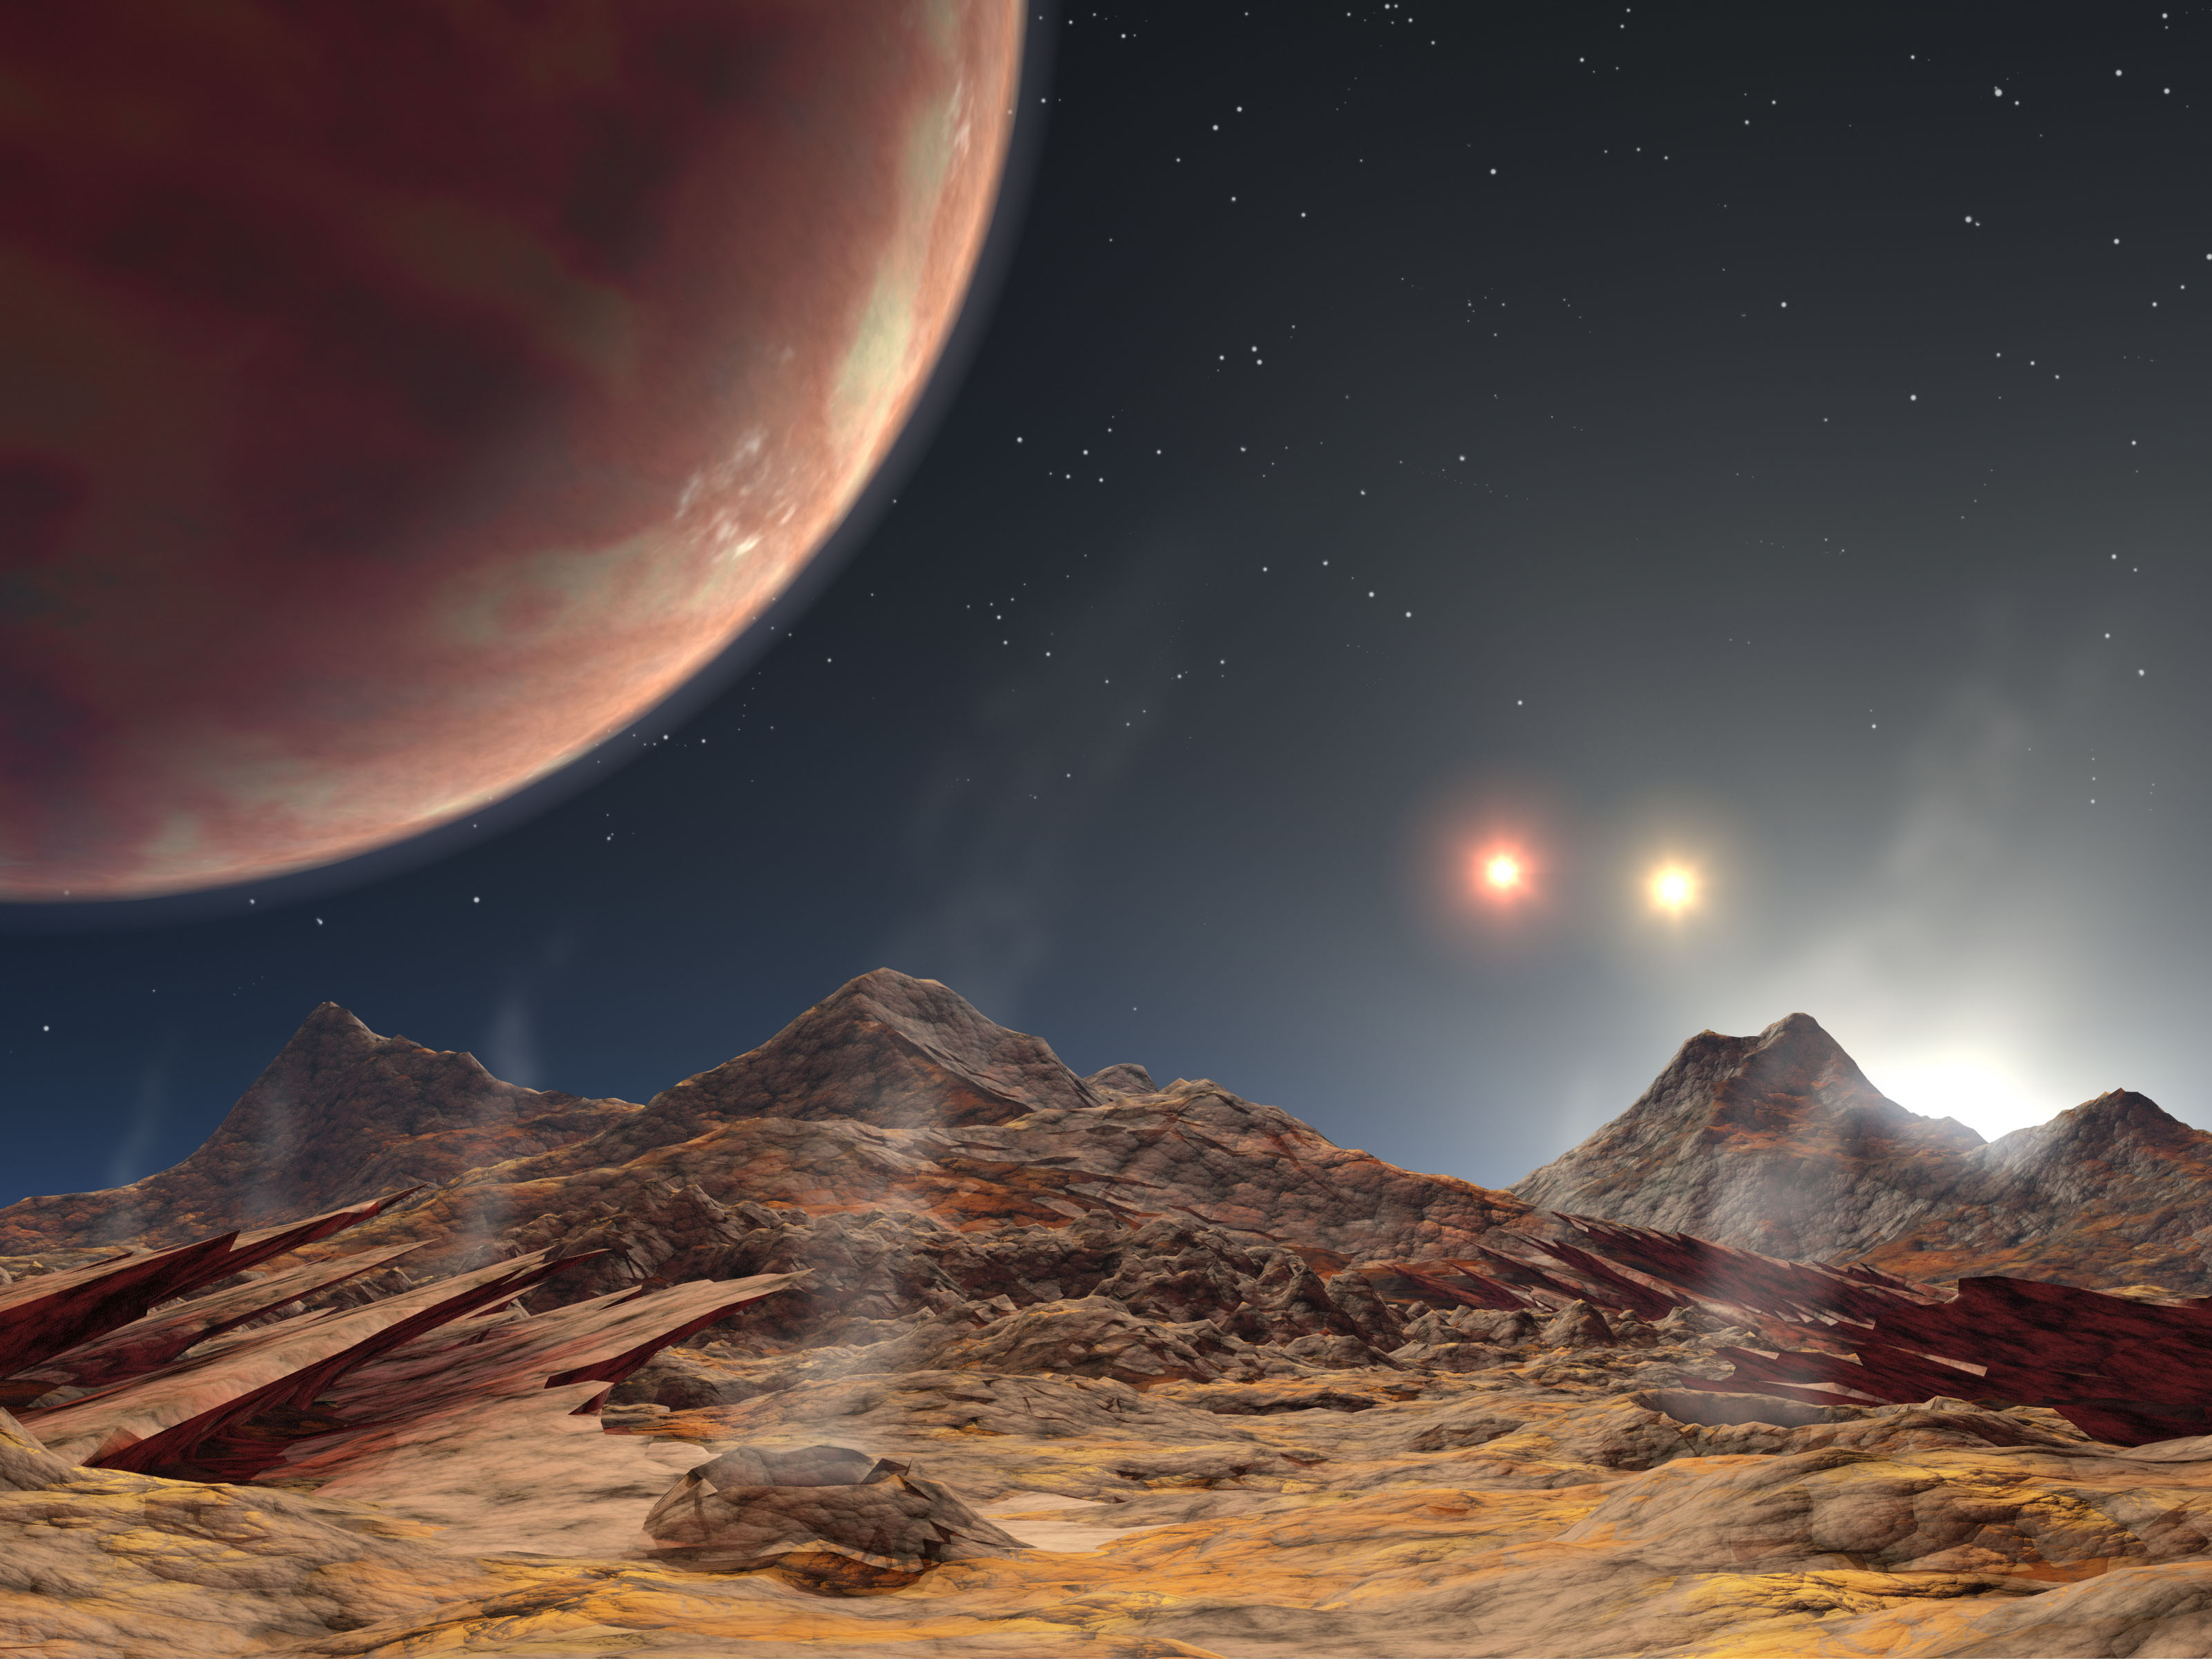

Land of Three Suns (Artist’s Concept Animation)

Figure 1:
Sifting the Light of Three Suns

This artist’s animation shows the view from a hypothetical moon in orbit around the first known planet to reside in a tight-knit triple-star system. HD 188553 Ab is a gas giant planet, about 1.14 times the mass of Jupiter, with an orbital period of 3.3 days discovered using the Keck I telescope atop Mauna Kea in Hawaii, and zips around a single star that is orbited by a nearby pair of pirouetting stars. Because the stars in this triple system are bunched together, sunsets on the planet — or on any moons that might exist around the planet — would be spectacular. This rambunctious stellar family is called HD188753 and is located 149 light-years away in the constellation Cygnus.

In this movie, sunset is seen through the tenuous atmosphere of a hot, baked hypothetical moon. As the suns dip below the horizon, the gas giant comes into view. The moon’s landscape remains illuminated by sunlight reflected off the planet. Both the planet and moon would be so hot that even in shadow their surfaces would glow.

The suns’ colors and sizes reflect their masses, temperatures and distances to the planet. For example, the first star shown setting over the horizon is the closest, most massive and hottest of the trio, so it is depicted as large and white. The second star is farther away, less massive and cooler than the first, appearing smaller and yellow. The final star is at the same distance as the second, but it is still less massive and cooler, appearing even smaller and orange-red in color. Our Sun is a bit cooler than the hottest star of the system.

The graph in figure 1 shows the “wobble” of a star being tugged on by the planet called HD 188753 Ab. The planet was discovered via the radial velocity technique, in which a planet’s presence is inferred by the motion, or wobble, it causes in its parent star. Stellar motion is plotted here as changes in velocity (y-axis) versus time (x-axis).

Unlike most planetary wobbles, this one comes from a star that is circled by a nearby pair of stars. In other words, the planet orbits a single star that is part of a close-knit triple-star system. Because the starlight from this cramped bunch blends together, the task of sifting through the light to find the planet’s signature was more difficult. This challenge was overcome with the help of detailed models of the triple-star system’s light. Data from those models resulted in precise velocity measurements of the star circled by HD 188753 Ab.

Note: The size of the Full-Res TIFF for the still image is 3200 samples x 2400 lines.

Credit: NASA/JPL-Caltech